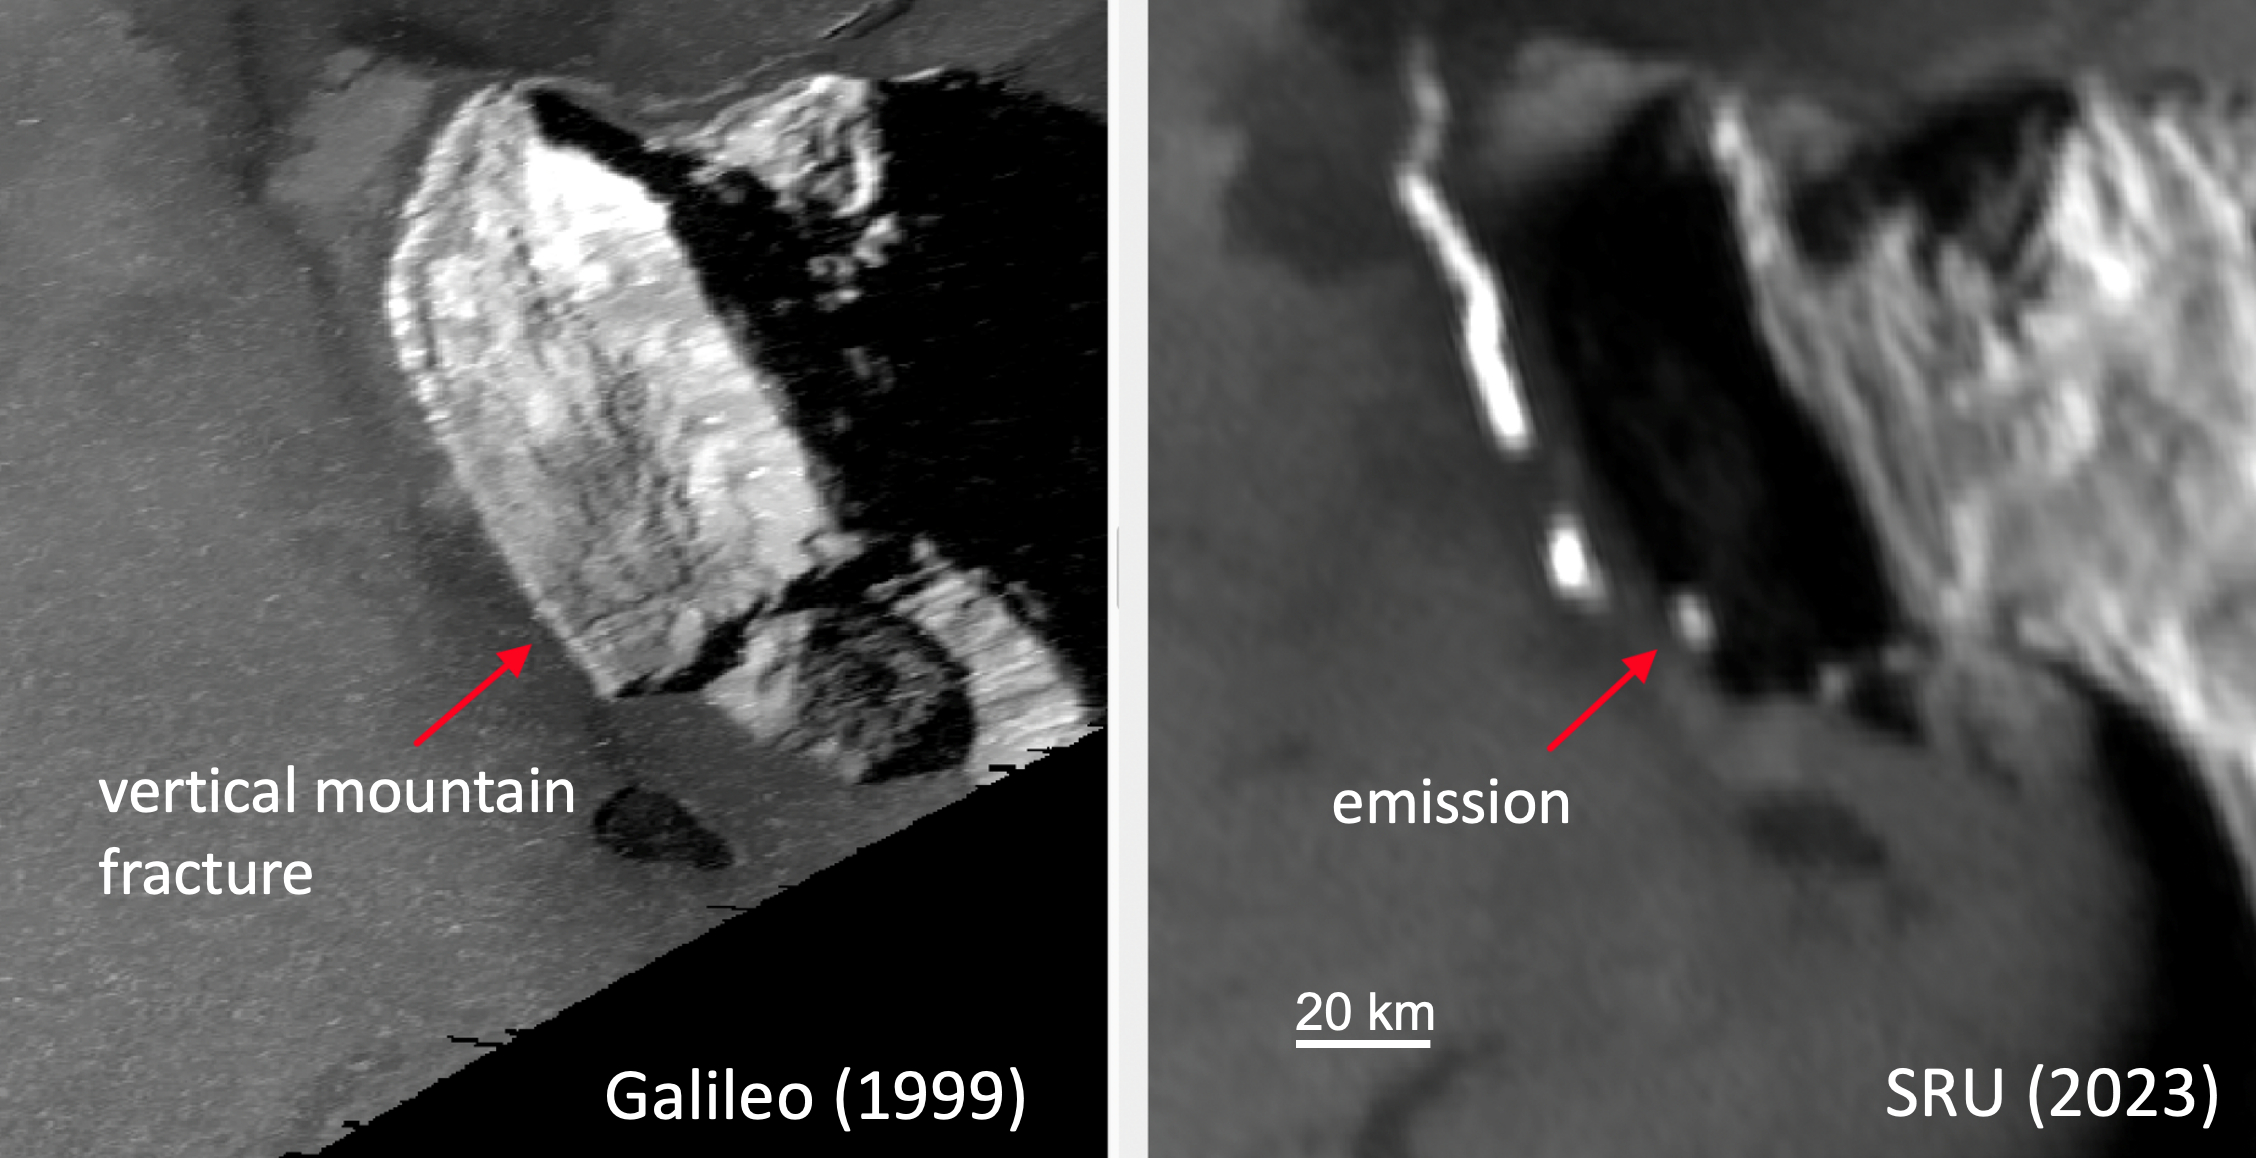

NASA’s Juno Sees Glowing Lava on Io

While imaging Io’s night side under illumination from Jupiter-shine on Dec. 30, 2023, the Stellar Reference Unit (SRU) on NASA’s Juno spacecraft observed an unprecedented glow from active lava at the base of a mountain on Io (red arrow, right panel). The thermal emission signature was located at the base of the western flank of South Zal Mons. Sunlit imagery of the region by captured by NASA’s Galileo mission circa 1999 (at left) shows a vertical mountain fracture running from the top of the mountain to the location of the SRU-observed “glow” (red arrow, left panel). One hypothesis is that an extension of the mountain fracture created a fissure vent that allows lava to escape to the surface at this location.

Credit: NASA/Caltech-JPL/SwRI/LPI/USRA